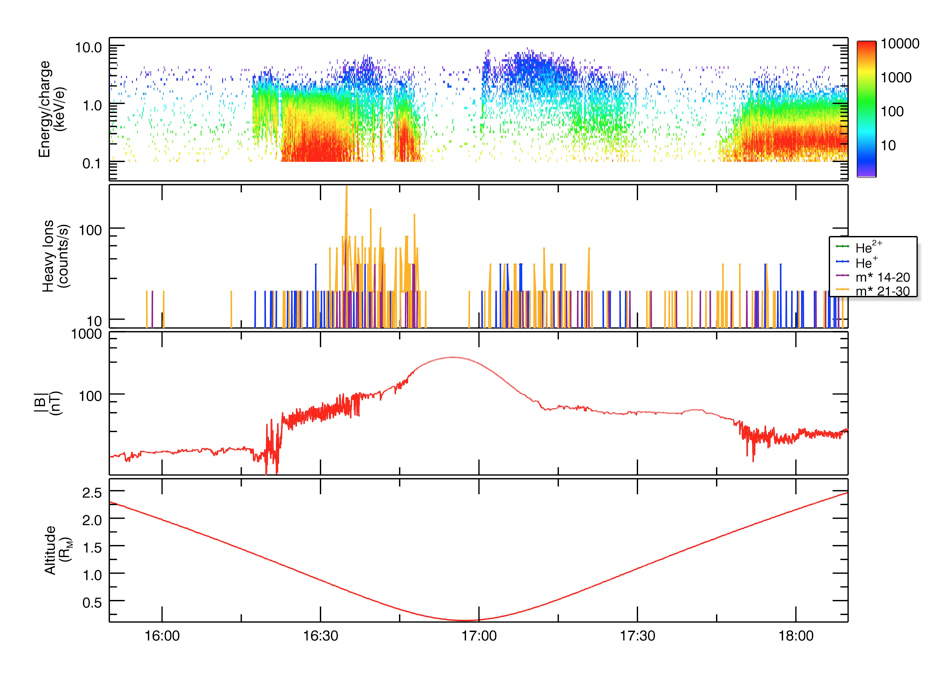

Exploring Mercury’s Plasma Environment

Plasma and magnetic field observations made during the near-Mercury parts of the orbit shown in Figure 3 in the Science Highlight article. The top panel shows proton plasma measurements from FIPS; the color scale denotes the total flux of these particles within a given interval of energy per charge. The second panel shows heavy ions within different ranges of mass per charge (m*), also measured by FIPS. The third panel shows MAG measurements of magnetic field strength. The bottom panel shows MESSENGER’s altitude during passage near the planet, measured in units of Mercury’s radius.

The MESSENGER spacecraft is the first ever to orbit the planet Mercury, and the spacecraft’s seven scientific instruments and radio science investigation are unraveling the history and evolution of the Solar System’s innermost planet. Visit the Why Mercury? section of this website to learn more about the key science questions that the MESSENGER mission is addressing.

Date Presented: June 21, 2011, in a MESSENGER Science Highlight article.

These images are from MESSENGER, a NASA Discovery mission to conduct the first orbital study of the innermost planet, Mercury. For information regarding the use of images, see the MESSENGER image use policy.

Credit: NASA/Johns Hopkins University Applied Physics Laboratory/Carnegie Institution of Washington